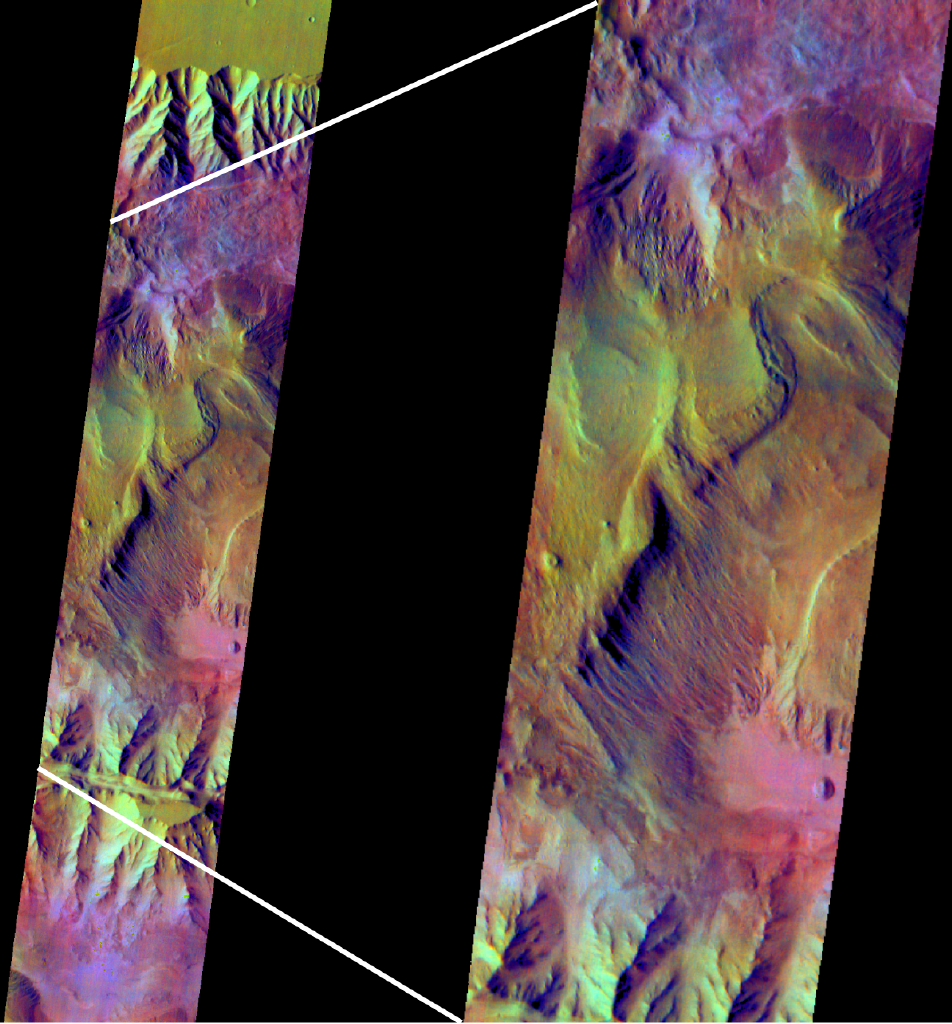

Mars’ Ophir Region in Color Infrared

This false-color infrared image from NASA’s Mars Odyssey was acquired over the region of Ophir and Candor Chasma in Valles Marineris at approximately 5 degrees south latitude, 287 degrees east longitude. The image was constructed using thermal infrared imaging system filters centered at 6.3, 7.4, and 8.7 micrometers. The color differences in this image represent compositional differences in the rocks, sediments, and dust that occur in this region of Mars.

The Jet Propulsion Laboratory, a division of the California Institute of Technology in Pasadena, manages the 2001 Mars Odyssey mission for NASA’s Office of Space Science in Washington, D.C. Investigators at Arizona State University in Tempe, the University of Arizona in Tucson and NASA’s Johnson Space Center, Houston, operate the science instruments. Additional science partners are located at the Russian Aviation and Space Agency and at Los Alamos National Laboratories, New Mexico. Lockheed Martin Astronautics, Denver, is the prime contractor for the project, and developed and built the orbiter. Mission operations are conducted jointly from Lockheed Martin and from JPL.

Credit: NASA/JPL/Arizona State University